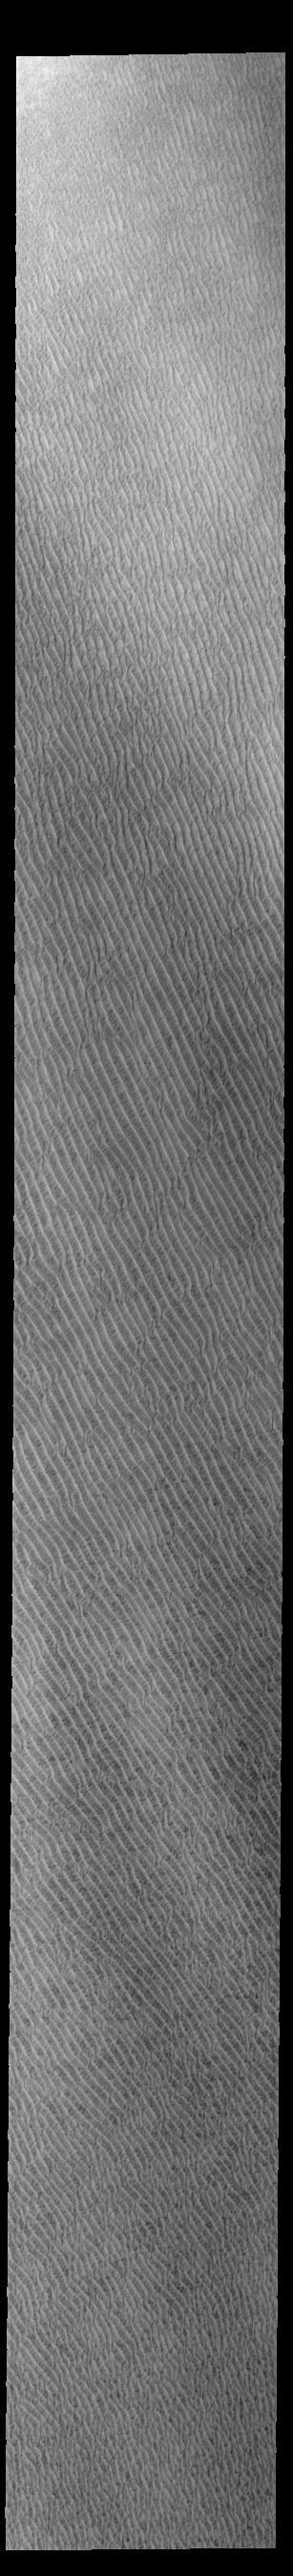

Olympia Undae

This VIS image of Olympia Undae was collected at the start of north polar spring. The dune crests have not yet lost the winter frosts, which still cover the dark sand beneath. The density of dunes and the alignments of the dune crests varies with location, controlled by the amount of available sand and the predominant winds over time.

Olympia Undae is a vast dune field in the north polar region of Mars. It consists of a broad sand sea or erg that partly rings the north polar cap from about 120° to 240°E longitude and 78° to 83°N latitude. The dune field covers an area of approximately 470,000 km2 (bigger than California, smaller than Texas). Olympia Undae is the largest continuous dune field on Mars. Olympia Undae is not the only dune field near the north polar cap, several other smaller fields exist in the same latitude, but in other ranges of longitude, e.g. Abolos and Siton Undae. Barchan and transverse dune forms are the most common. In regions with limited available sand individual barchan dunes will form, the surface beneath and between the dunes is visible. In regions with large sand supplies, the sand sheet covers the underlying surface, and dune forms are found modifying the surface of the sand sheet. In this case transverse dunes are more common. Barchan dunes “point” down wind, transverse dunes are more linear and form parallel to the wind direction. The “square” shaped transverse dunes in Olympia Undae are due to two prevailing wind directions.

Credit: NASA/JPL-Caltech/ASU